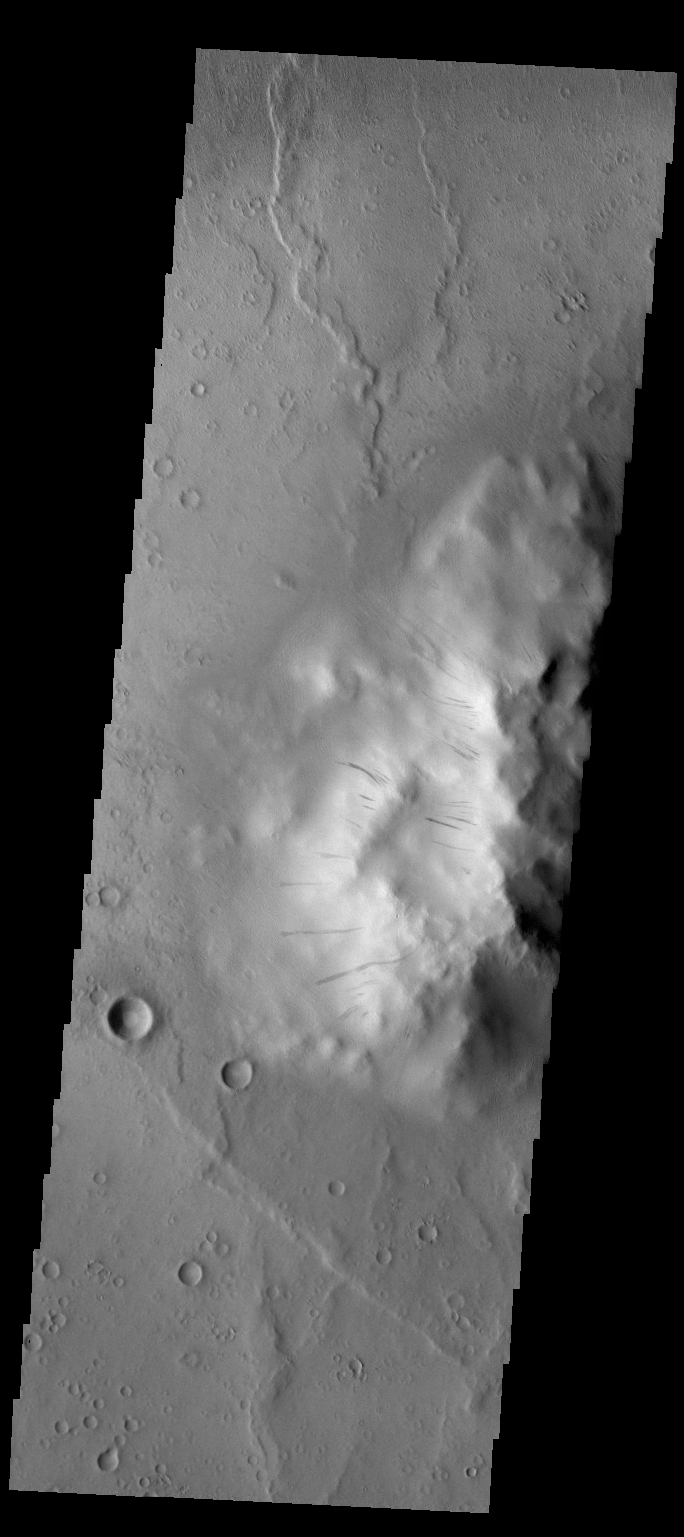

Dark Slope Streaks

Dark slope streaks mark the side of the central peak on the floor of Cobres Crater.

Credit: NASA/JPL/ASU